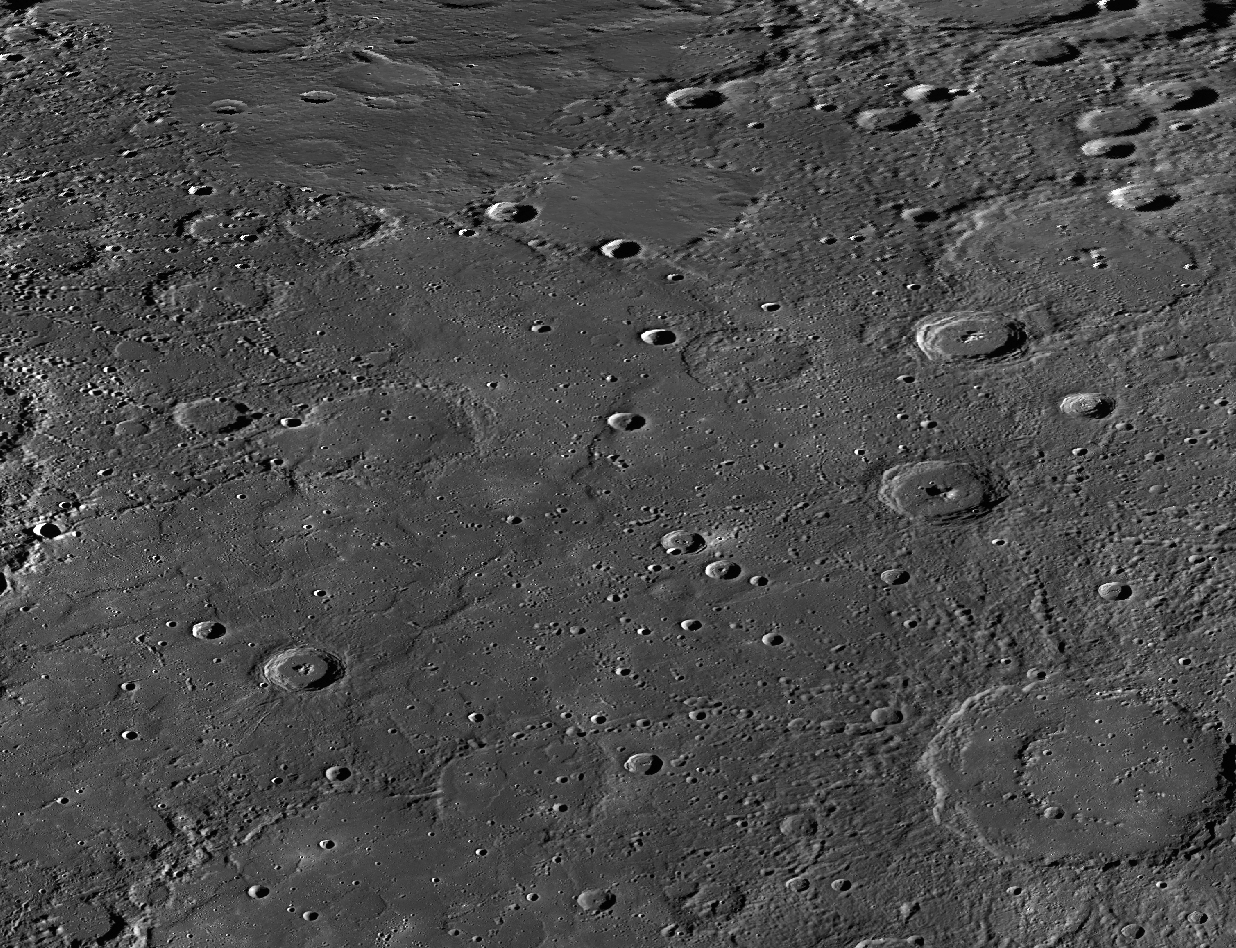

Seven Seas

On the Moon, areas of smooth plains are called “maria,” plural of the Latin word “mare,” for “sea.” For example, Mare Imbrium is the Sea of Rains. After Mariner 10 obtained the first spacecraft images of Mercury in the mid-1970s, seven areas of smooth plains were given names. However, they were named “planitia,” not “maria.” Today’s release is a mosaic of MESSENGER images centered on Suisei Planitia. Suisei is the Japanese word for the planet Mercury.

This mosaic was acquired as part of MDIS’s high-resolution stereo base map. The stereo base map is used in combination with the surface morphology base map to create high-resolution stereo views of Mercury’s surface, with an average resolution of 250 meters/pixel (0.16 miles/pixel or 820 feet/pixel) or better. During MESSENGER’s one-year primary mission, the surface morphology base map was acquired during the first 176 days, and the second 176 days were used to acquire the complementary stereo base map.

Instrument: MDIS
Center Latitude: 62°
Center Longitude: 212° E
Map Projection: Equidistant Cylindrical
Scale: The double-ring basin in the lower right is Strindberg, about 189 kilometers (117 miles) in diameter.

The MESSENGER spacecraft is the first ever to orbit the planet Mercury, and the spacecraft’s seven scientific instruments and radio science investigation are unraveling the history and evolution of the Solar System’s innermost planet. Visit the Why Mercury? section of this website to learn more about the key science questions that the MESSENGER mission is addressing. During the one-year primary mission, MDIS acquired 88,746 images and extensive other data sets. MESSENGER is now in a year-long extended mission, during which plans call for the acquisition of more than 80,000 additional images to support MESSENGER’s science goals.

These images are from MESSENGER, a NASA Discovery mission to conduct the first orbital study of the innermost planet, Mercury. For information regarding the use of images, see the MESSENGER image use policy.

Credit: NASA/Johns Hopkins University Applied Physics Laboratory/Carnegie Institution of Washington